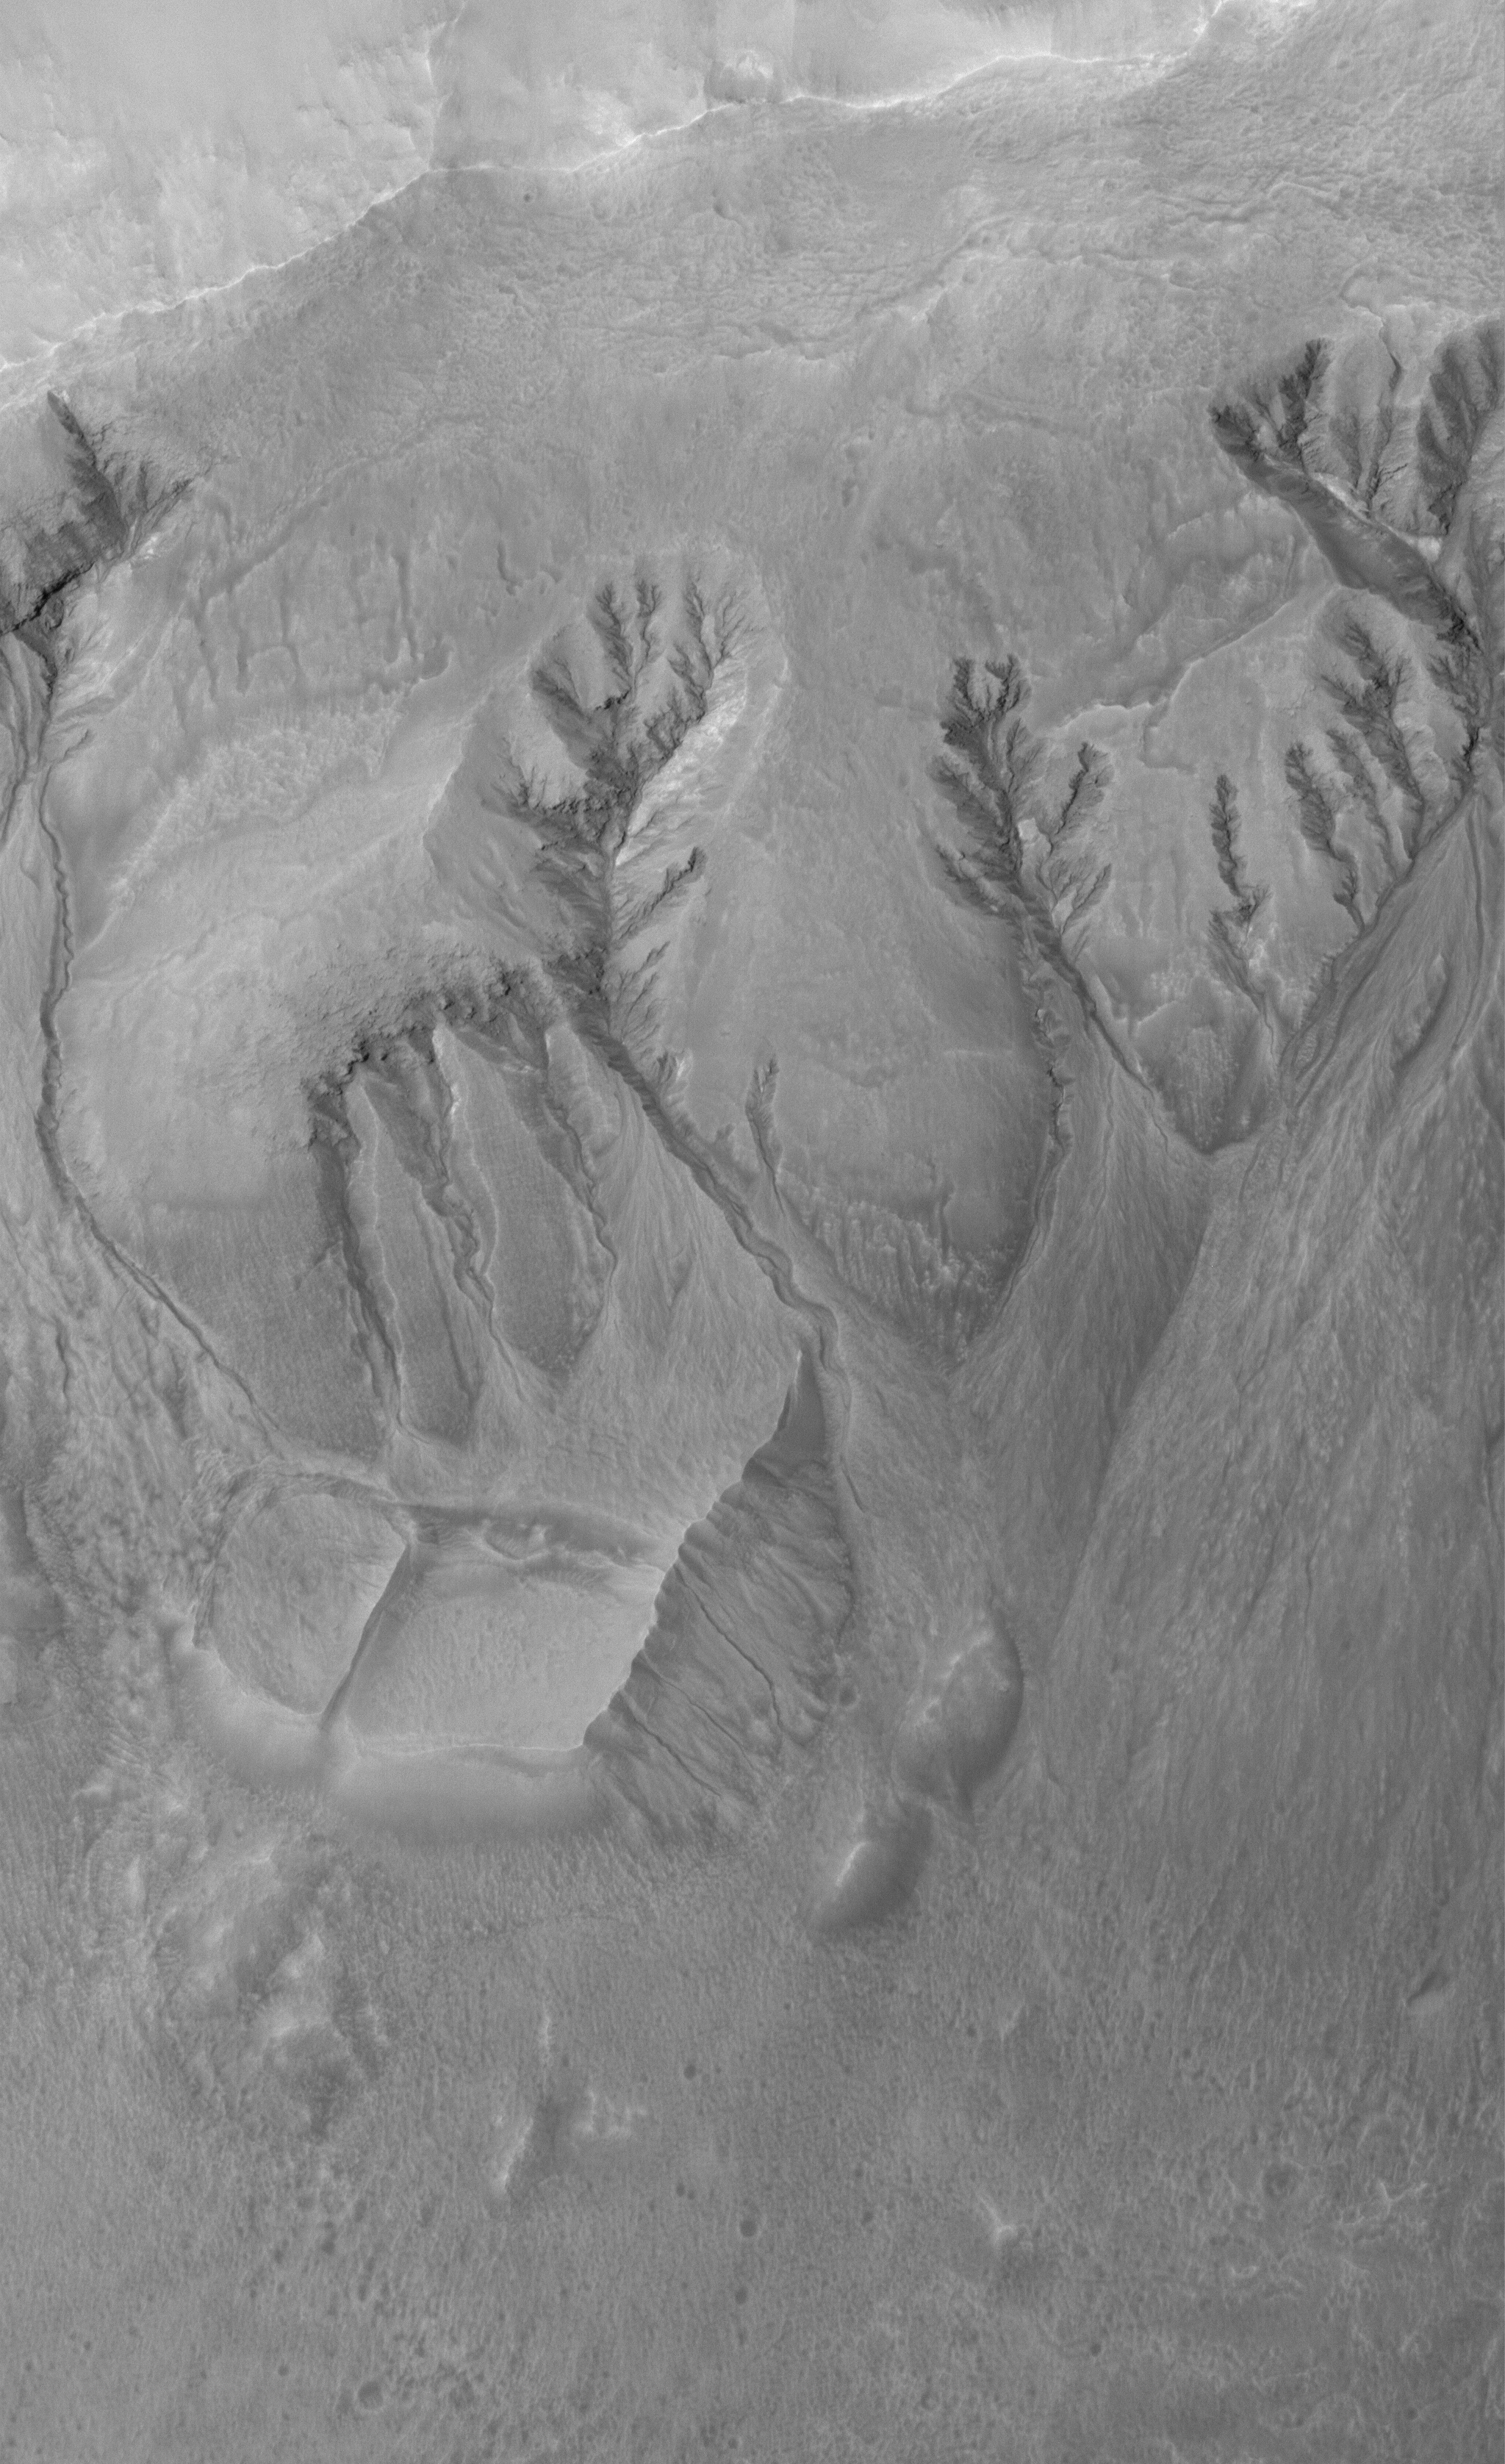

Terra Sirenum Gullies

29 March 2006
This Mars Global Surveyor (MGS) Mars Orbiter Camera (MOC) image shows a portion of the northern wall complex of a crater in northwest Terra Sirenum. Several spectacular gully networks extend from a variety of elevations on the wall and run downslope toward the crater floor (bottom of image). The genesis of these features is still hotly debated in the Mars science community. Among the possibilities is that of a combination of mass movement and groundwater seepage and runoff.

Location near: 39.2°S, 164.2°W
Image width: ~3 km (~1.9 mi)
Illumination from: upper left
Season: Southern Summer

Credit: NASA/JPL/Malin Space Science Systems